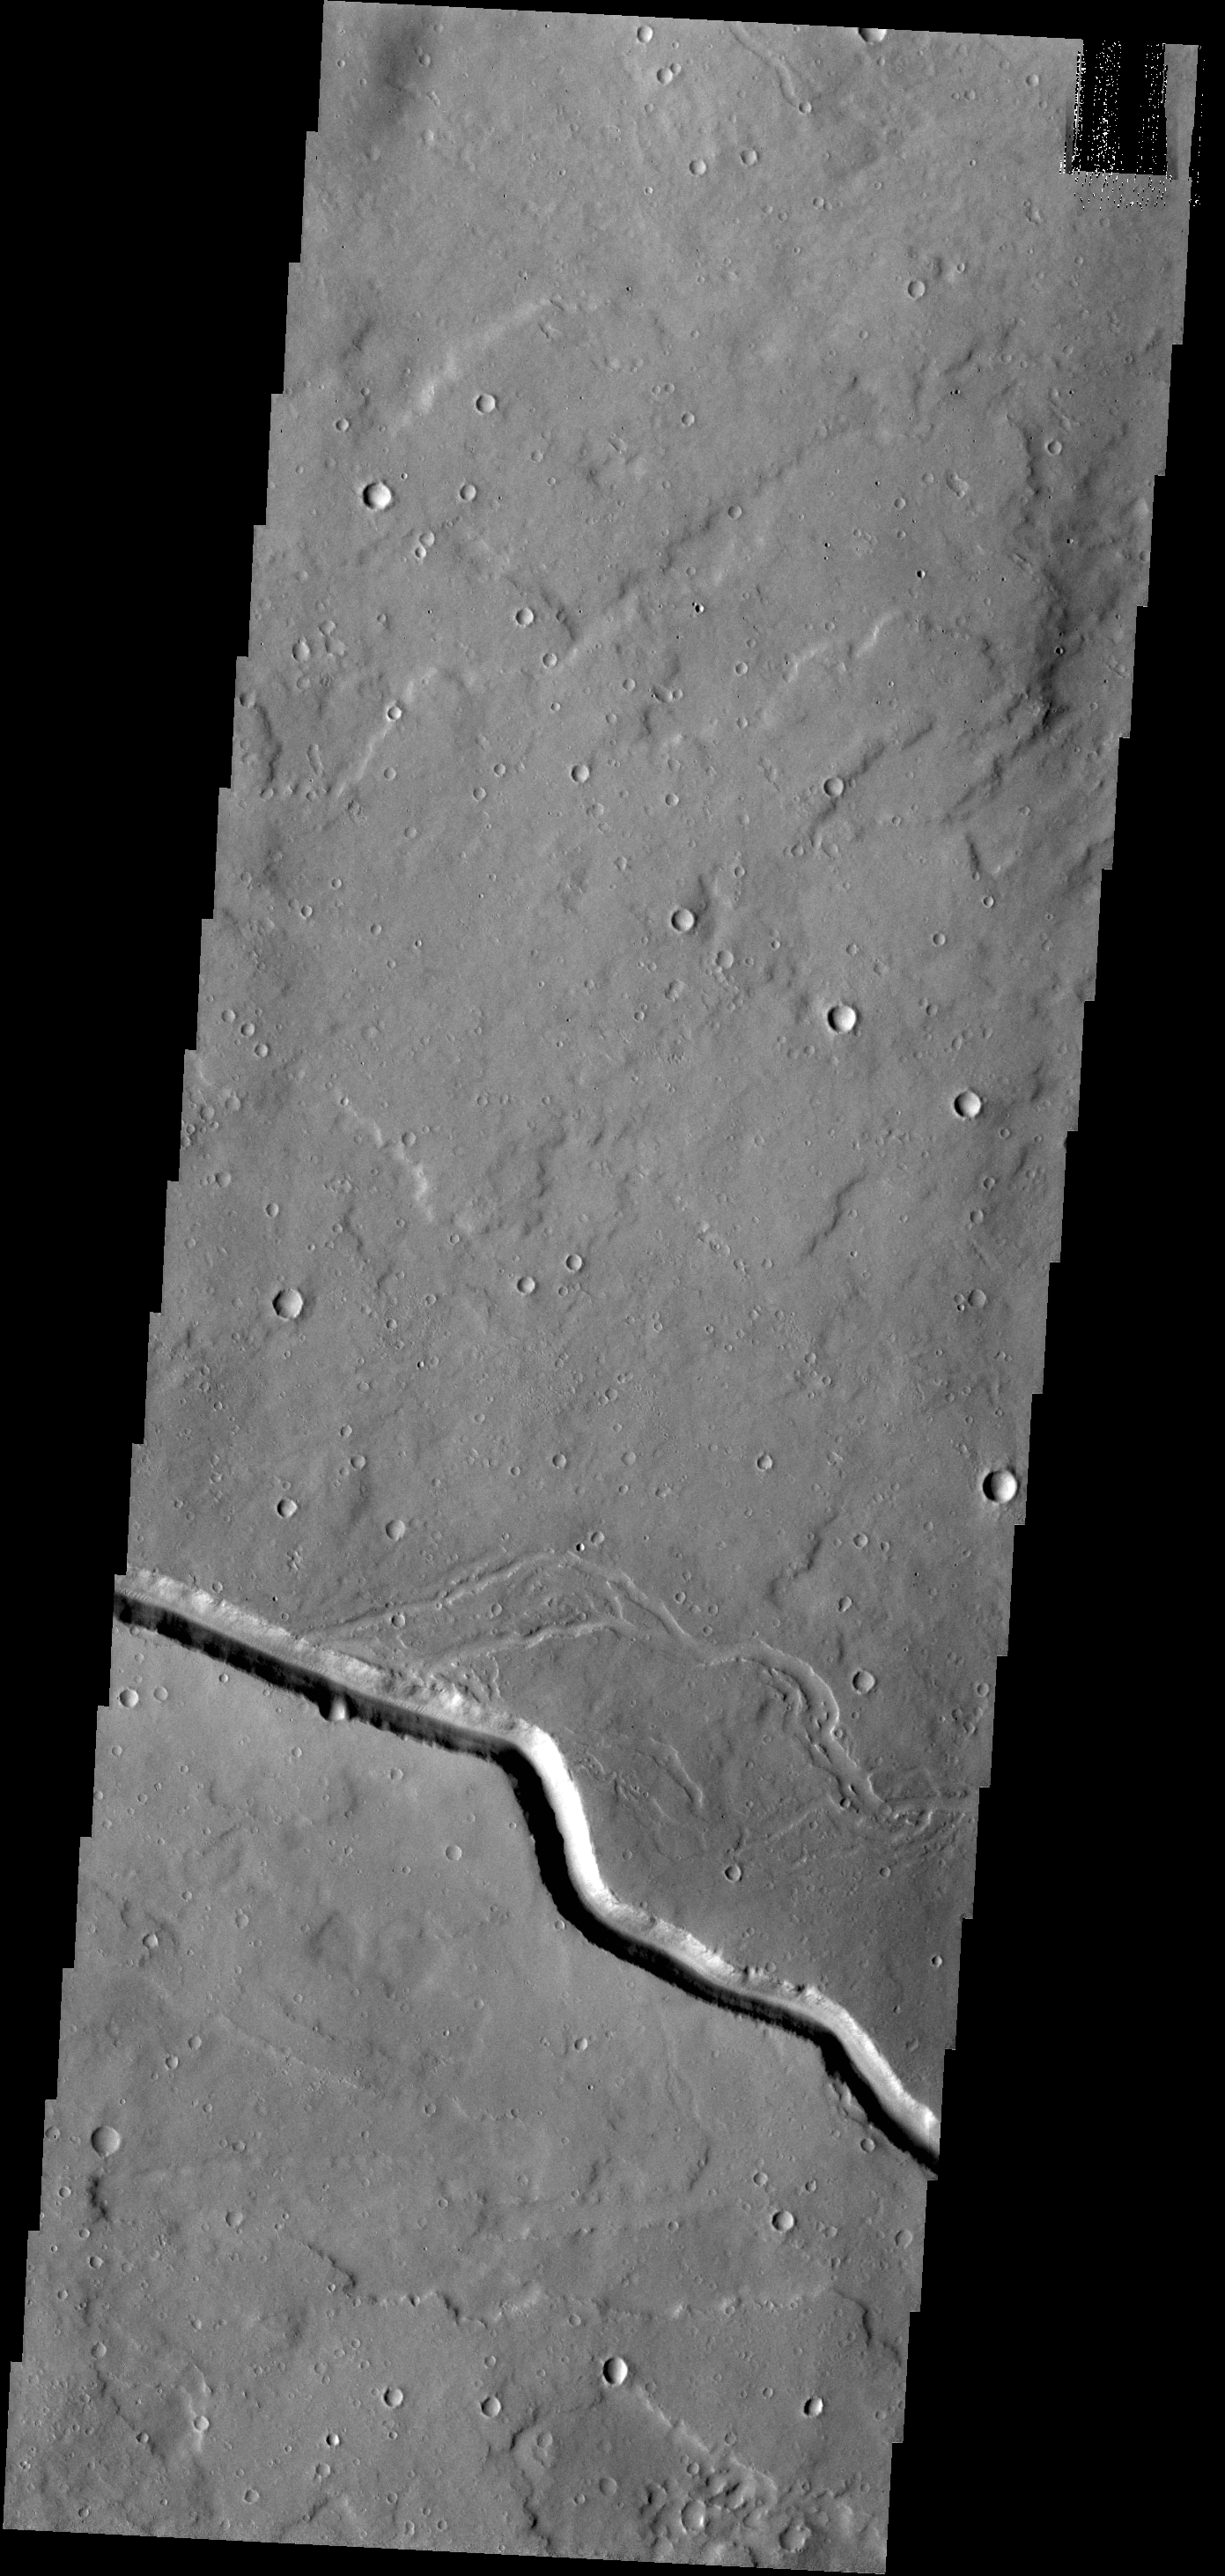

Elysium Fossae

The channel in this VIS image is part of a large system of depressions located on the eastern side of the Elysium Mons volcanic complex. The depression in this image is located just south of Albor Tholus.

Credit: NASA/JPL-Caltech/ASU